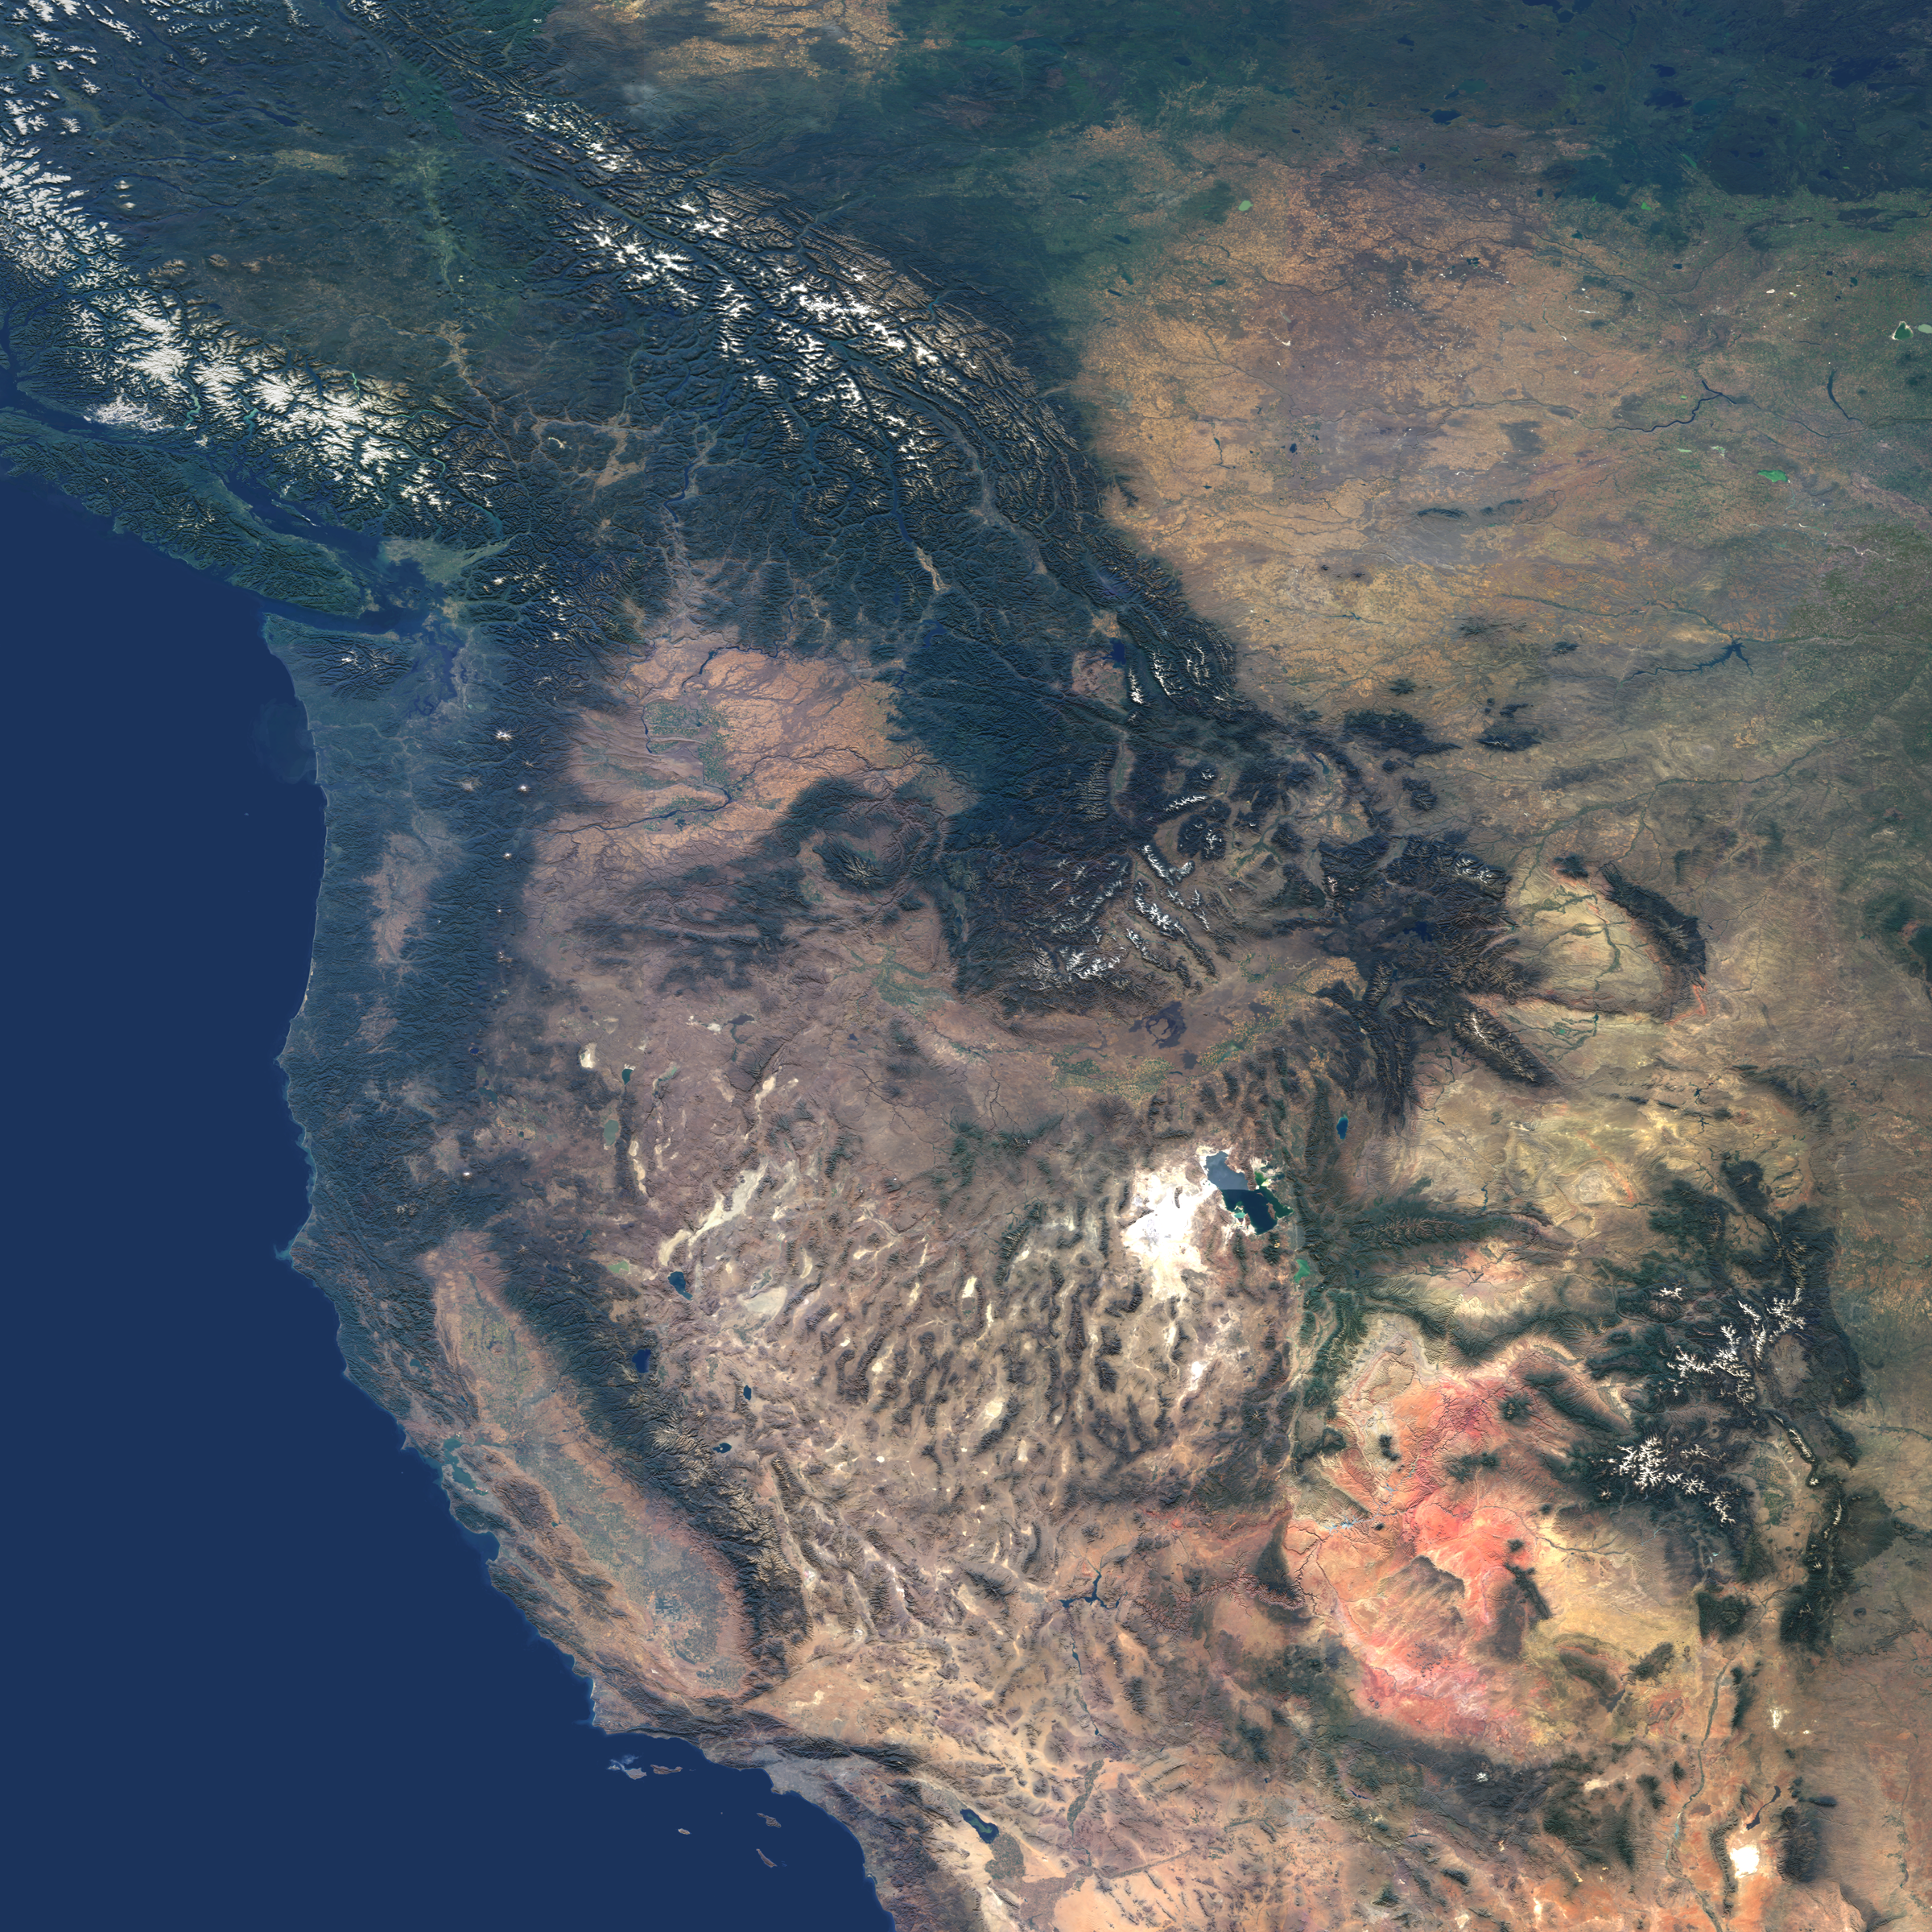

Western United States and Southwestern Canada

This natural-color image from the Multi-angle Imaging SpectroRadiometer (MISR) captures the beauty of the western United States and Canada. Data from 45 swaths from MISR’s vertical-viewing (nadir) camera were combined to create this cloud-free mosaic. The image extends from 48° N 128° W in the northwest, to 32°N, 104° W in the southeast, and has been draped over a shaded relief Digital Terrain Elevation Model from the United States Geological Survey.

The image area includes much of British Columbia, Alberta and Saskatchewan in the north, and extends southward to California, Arizona and New Mexico. The snow-capped Rocky Mountains are a prominent feature extending through British Columbia, Montana, Wyoming, Colorado and New Mexico. Many major rivers originate in the Columbia Plateau region of Washington, Oregon and Idaho. The Colorado Plateau region is characterized by the vibrant red-colored rocks of the Painted Desert in Utah and Arizona, and in New Mexico, White Sands National Park is the large white feature in the Southeast corner of the image with the Malpais lava flow just to its North. The southwest is dominated by the Mojave Desert of California and Nevada, California’s San Joaquin Valley, the Los Angeles basin and the Pacific Ocean.

The Multi-angle Imaging SpectroRadiometer observes the daylit Earth continuously from pole to pole, and every 9 days views the entire globe between 82 degrees north and 82 degrees south latitude. This data product was generated from a portion of the imagery acquired during 2000-2002. The panels utilize data from blocks 45 to 65 within World Reference System-2 paths 31 to 53.

MISR was built and is managed by NASA’s Jet Propulsion Laboratory, Pasadena, CA, for NASA’s Office of Earth Science, Washington, DC. The Terra satellite is managed by NASA’s Goddard Space Flight Center, Greenbelt, MD. JPL is a division of the California Institute of Technology.

Credit: NASA/GSFC/LaRC/JPL, MISR Team